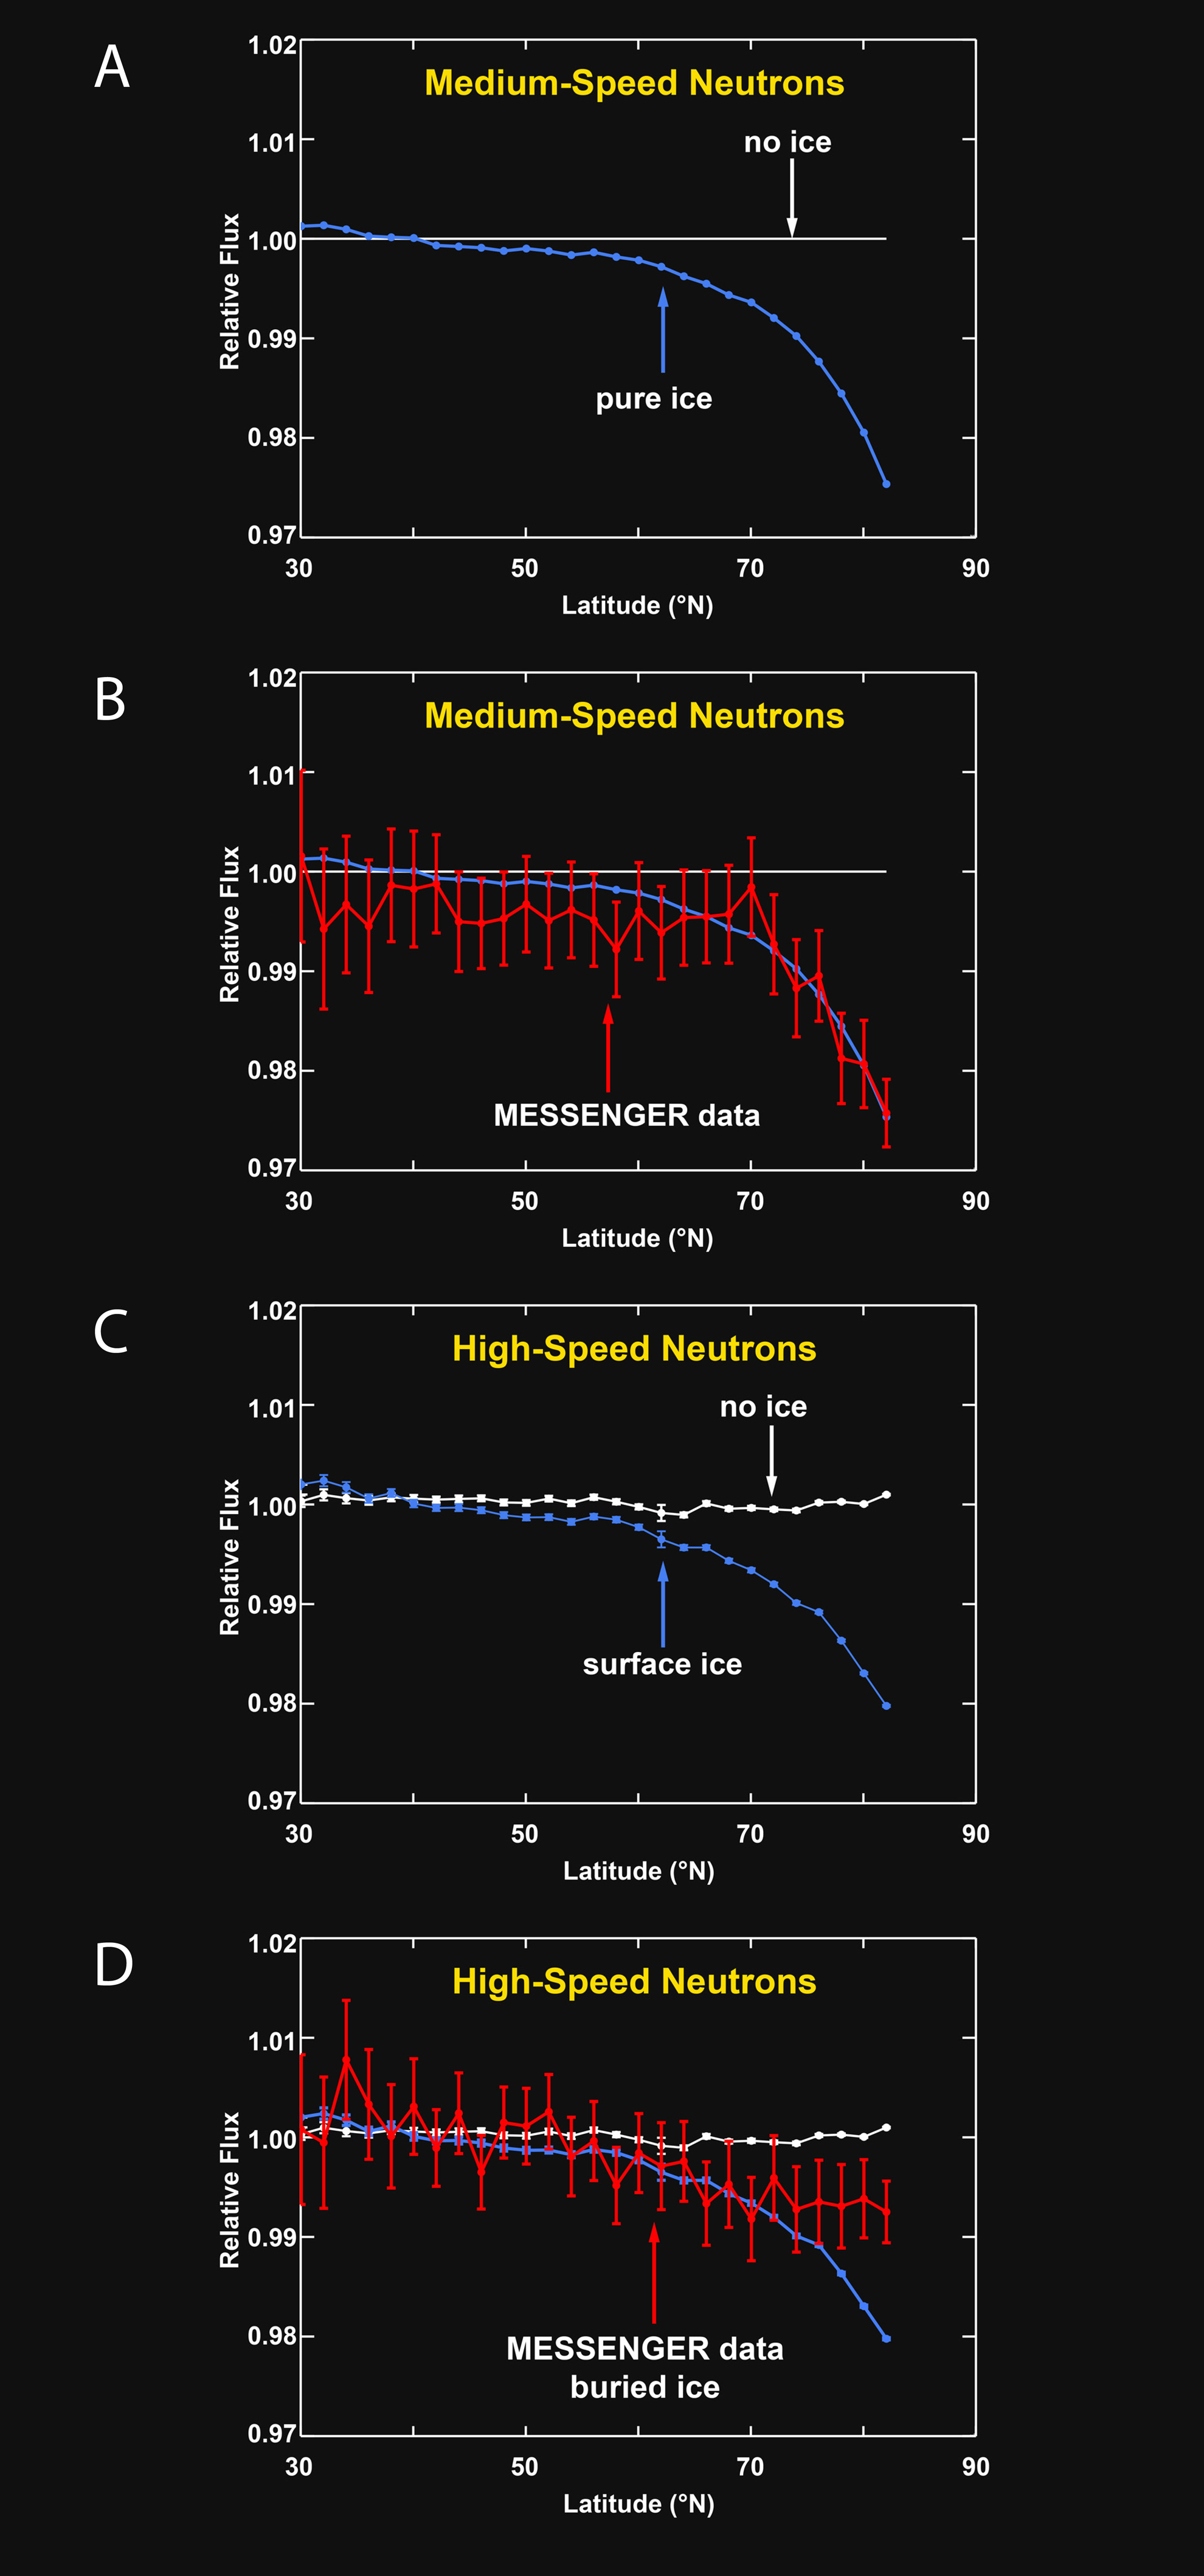

Neutron Spectrometer Measurements

Comparisons of simulated neutron flux and neutron flux measured by MESSENGER’s Neutron Spectrometer versus latitude.

(A) Simulated variations of medium-speed (or epithermal) neutrons with latitude are shown under two hypotheses: (1) there is no ice in the radar-bright regions; and (2) all radar-bright regions consist of a thick layer of pure water ice. The vertical axis shows the relative neutron flux (or relative number of neutrons per given time), the horizontal axis shows latitude, and the north pole is at the right at 90° latitude. If the radar-bright regions have little to no water ice, the neutron flux will show no change with latitude (white line). If the radar-bright regions consist of pure water ice, the neutron flux will show a decrease toward the north pole (blue line).

(B) MESSENGER Neutron Spectrometer measurements of the flux of medium-speed neutrons versus latitude are shown in red. The data closely match the simulation with pure water ice within Mercury’s radar-bright areas. These data demonstrate that Mercury’s polar regions have enhanced hydrogen at concentrations consistent with pure ice in the polar deposits.

(C) High-speed (or fast) neutrons complement the medium-speed neutrons by providing a measure of the burial depth of a thick layer of water ice beneath a thinner surface layer of material with less hydrogen. Simulated variations of high-speed neutrons are shown for two hypotheses: (1) there is no ice in the radar-bright regions; and (2) all radar-bright regions consist of a thick layer of pure water ice at the surface. If the radar-bright regions have little to no water ice, the neutrons will show no change with latitude (white line). If the radar-bright regions consist of pure water ice at the surface, the neutron flux will show a decrease toward the north pole (blue line).

(D) High-speed (or fast) MESSENGER Neutron Spectrometer measurements of the flux of high-speed neutrons versus latitude are shown in red. The decrease in neutron flux toward the north pole is smaller than expected if water ice were at the surface in all radar-bright areas. Therefore, high-speed neutrons indicate that most of the water ice is buried, on average, by a layer of low-hydrogen material 10 to 20 cm thick.

Instrument: Neutron Spectrometer

The MESSENGER spacecraft is the first ever to orbit the planet Mercury, and the spacecraft’s seven scientific instruments and radio science investigation are unraveling the history and evolution of the Solar System’s innermost planet. Visit the Why Mercury? section of this website to learn more about the key science questions that the MESSENGER mission is addressing. During the one-year primary mission, MDIS acquired 88,746 images and extensive other data sets. MESSENGER is now in a year-long extended mission, during which plans call for the acquisition of more than 80,000 additional images to support MESSENGER’s science goals.

For information regarding the use of images, see the MESSENGER image use policy.

Credit: NASA/Johns Hopkins University Applied Physics Laboratory/Carnegie Institution of Washington